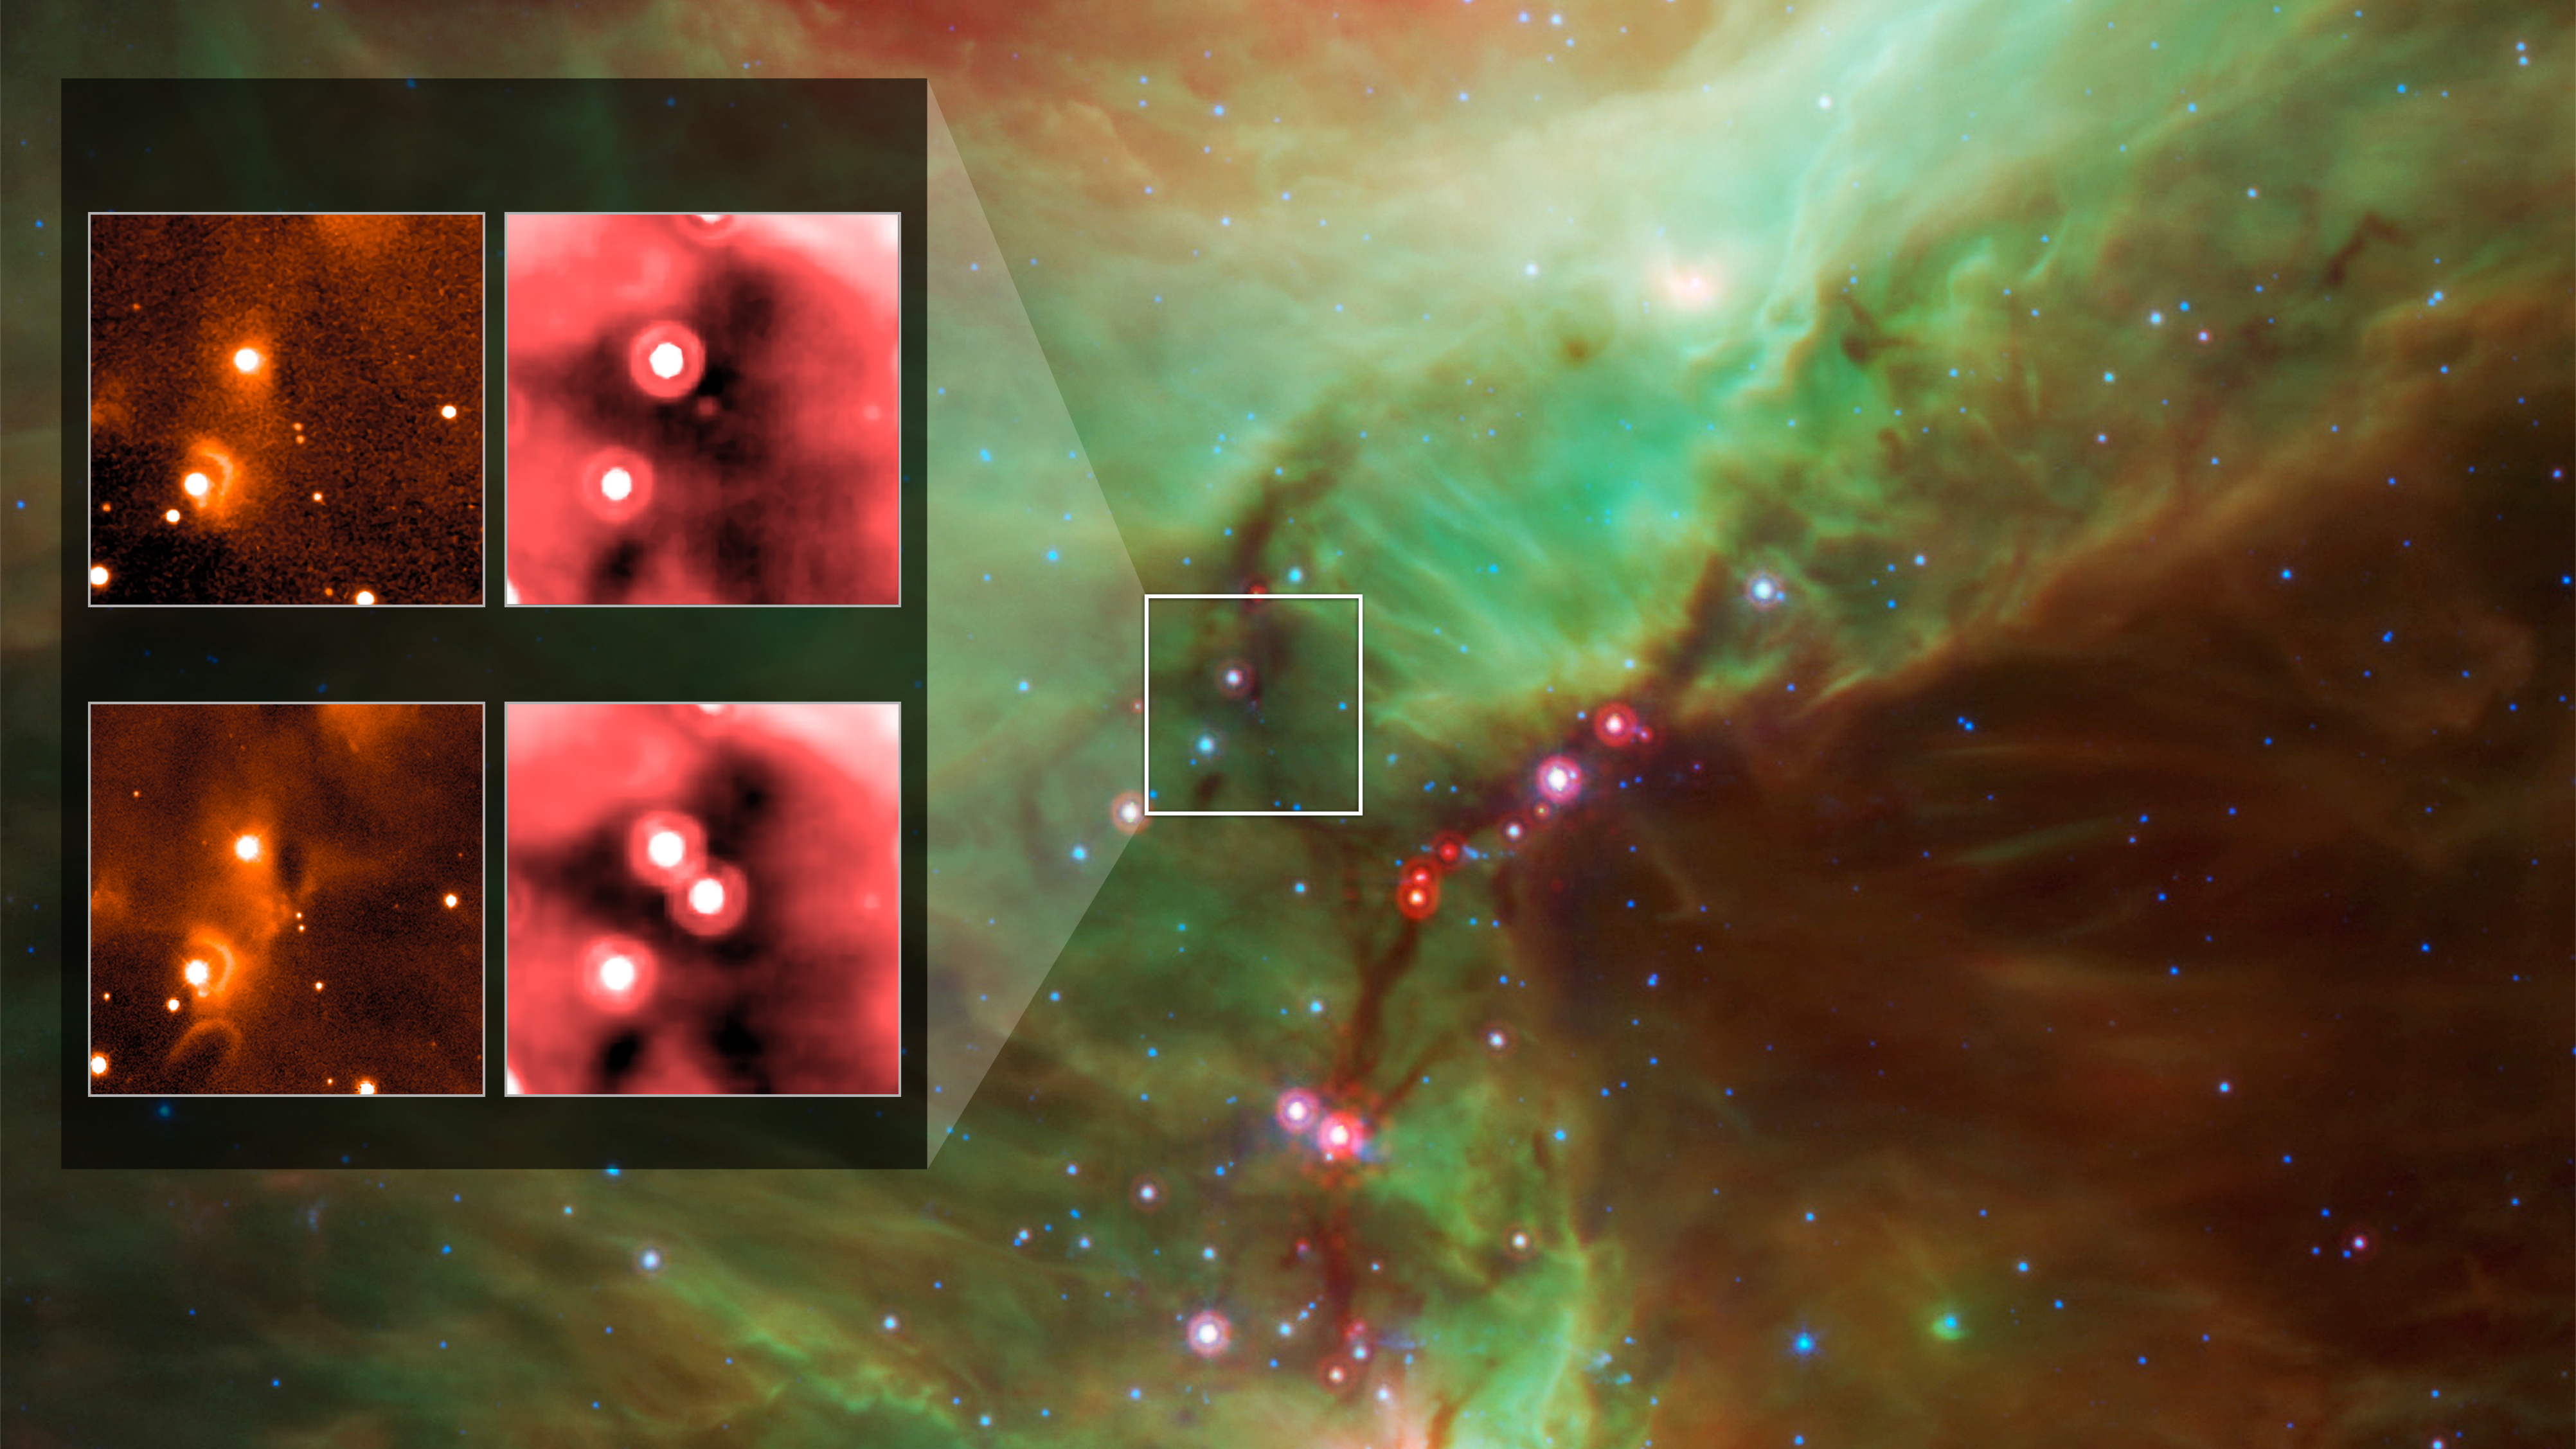

Embryonic Star’s Outburst

Annotated Version

Infrared images from instruments at Kitt Peak National Observatory (left) and NASA’s Spitzer Space Telescope document the outburst of HOPS 383, a young protostar in the Orion star-formation complex. The background is a wide view of the region taken from a Spitzer four-color infrared mosaic.

NASA’s Jet Propulsion Laboratory, Pasadena, California, manages the Spitzer Space Telescope mission for NASA’s Science Mission Directorate, Washington. Science operations are conducted at the Spitzer Science Center at the California Institute of Technology in Pasadena. Spacecraft operations are based at Lockheed Martin Space Systems Company, Littleton, Colorado. Data are archived at the Infrared Science Archive housed at the Infrared Processing and Analysis Center at Caltech. Caltech manages JPL for NASA.

Credit: NASA/JPL-Caltech/Univ. of Toledo; background: E. Safron et al.